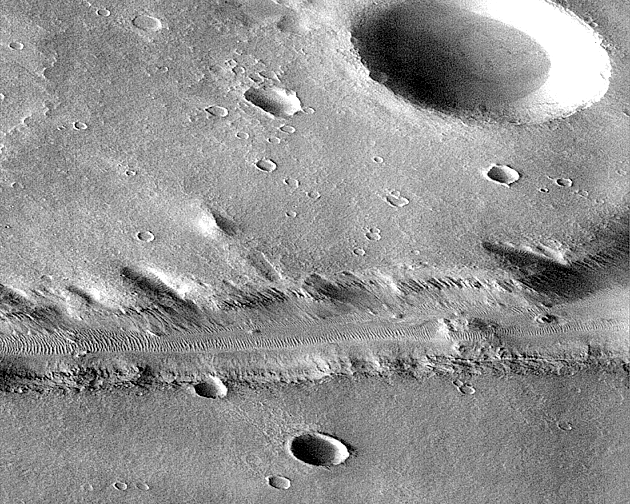

Subsection of Nirgal Vallis Image

This image is a subsection of the MGS Nirgal Vallis “B” image (PIA00942).

This subsection of frame P006_05 is shown here at reduced resolution because the full image is almost 7 MBytes in size. Because the MOC acquires its images one line at a time, the cant angle towards the sun-lit portion of the planet, the spacecraft orbital velocity, and the spacecraft rotational velocity combined to significantly distort the image. However, even in this reduced resolution version, dunes can be seen in the canyon and in areas on the upland surface around the canyon.

Nirgal Vallis is one of a number of canyons called valley networks or runoff channels. Much of the debate concerning the origin of these valleys centers on whether they were formed by water flowing across the surface, or by collapse and upslope erosion associated with groundwater processes. At the resolution of this image, it is just barely possible to discern an interwoven pattern of lines on the highland surrounding the valley, but it is not possible to tell whether this is a pattern of surficial debris (sand or dust), as might be expected with the amount of crater burial seen, or a pattern of drainage channels. With 4X better resolution from its mapping orbit, MOC should easily be able to tell the difference between these two possibilities.

Launched on November 7, 1996, Mars Global Surveyor entered Mars orbit on Thursday, September 11, 1997. The spacecraft has been using atmospheric drag to reduce the size of its orbit for the past three weeks, and will achieve a circular orbit only 400 km (248 mi) above the surface early next year. Mapping operations begin in March 1998. At that time, MOC narrow angle images will be 5-10 times higher resolution than these pictures.

Malin Space Science Systems and the California Institute of Technology built the MOC using spare hardware from the Mars Observer mission. MSSS operates the camera from its facilities in San Diego, CA. The Jet Propulsion Laboratory’s Mars Surveyor Operations Project operates the Mars Global Surveyor spacecraft with its industrial partner, Lockheed Martin Astronautics, from facilities in Pasadena, CA and Denver, CO.

Credit: NASA/JPL/Malin Space Science Systems